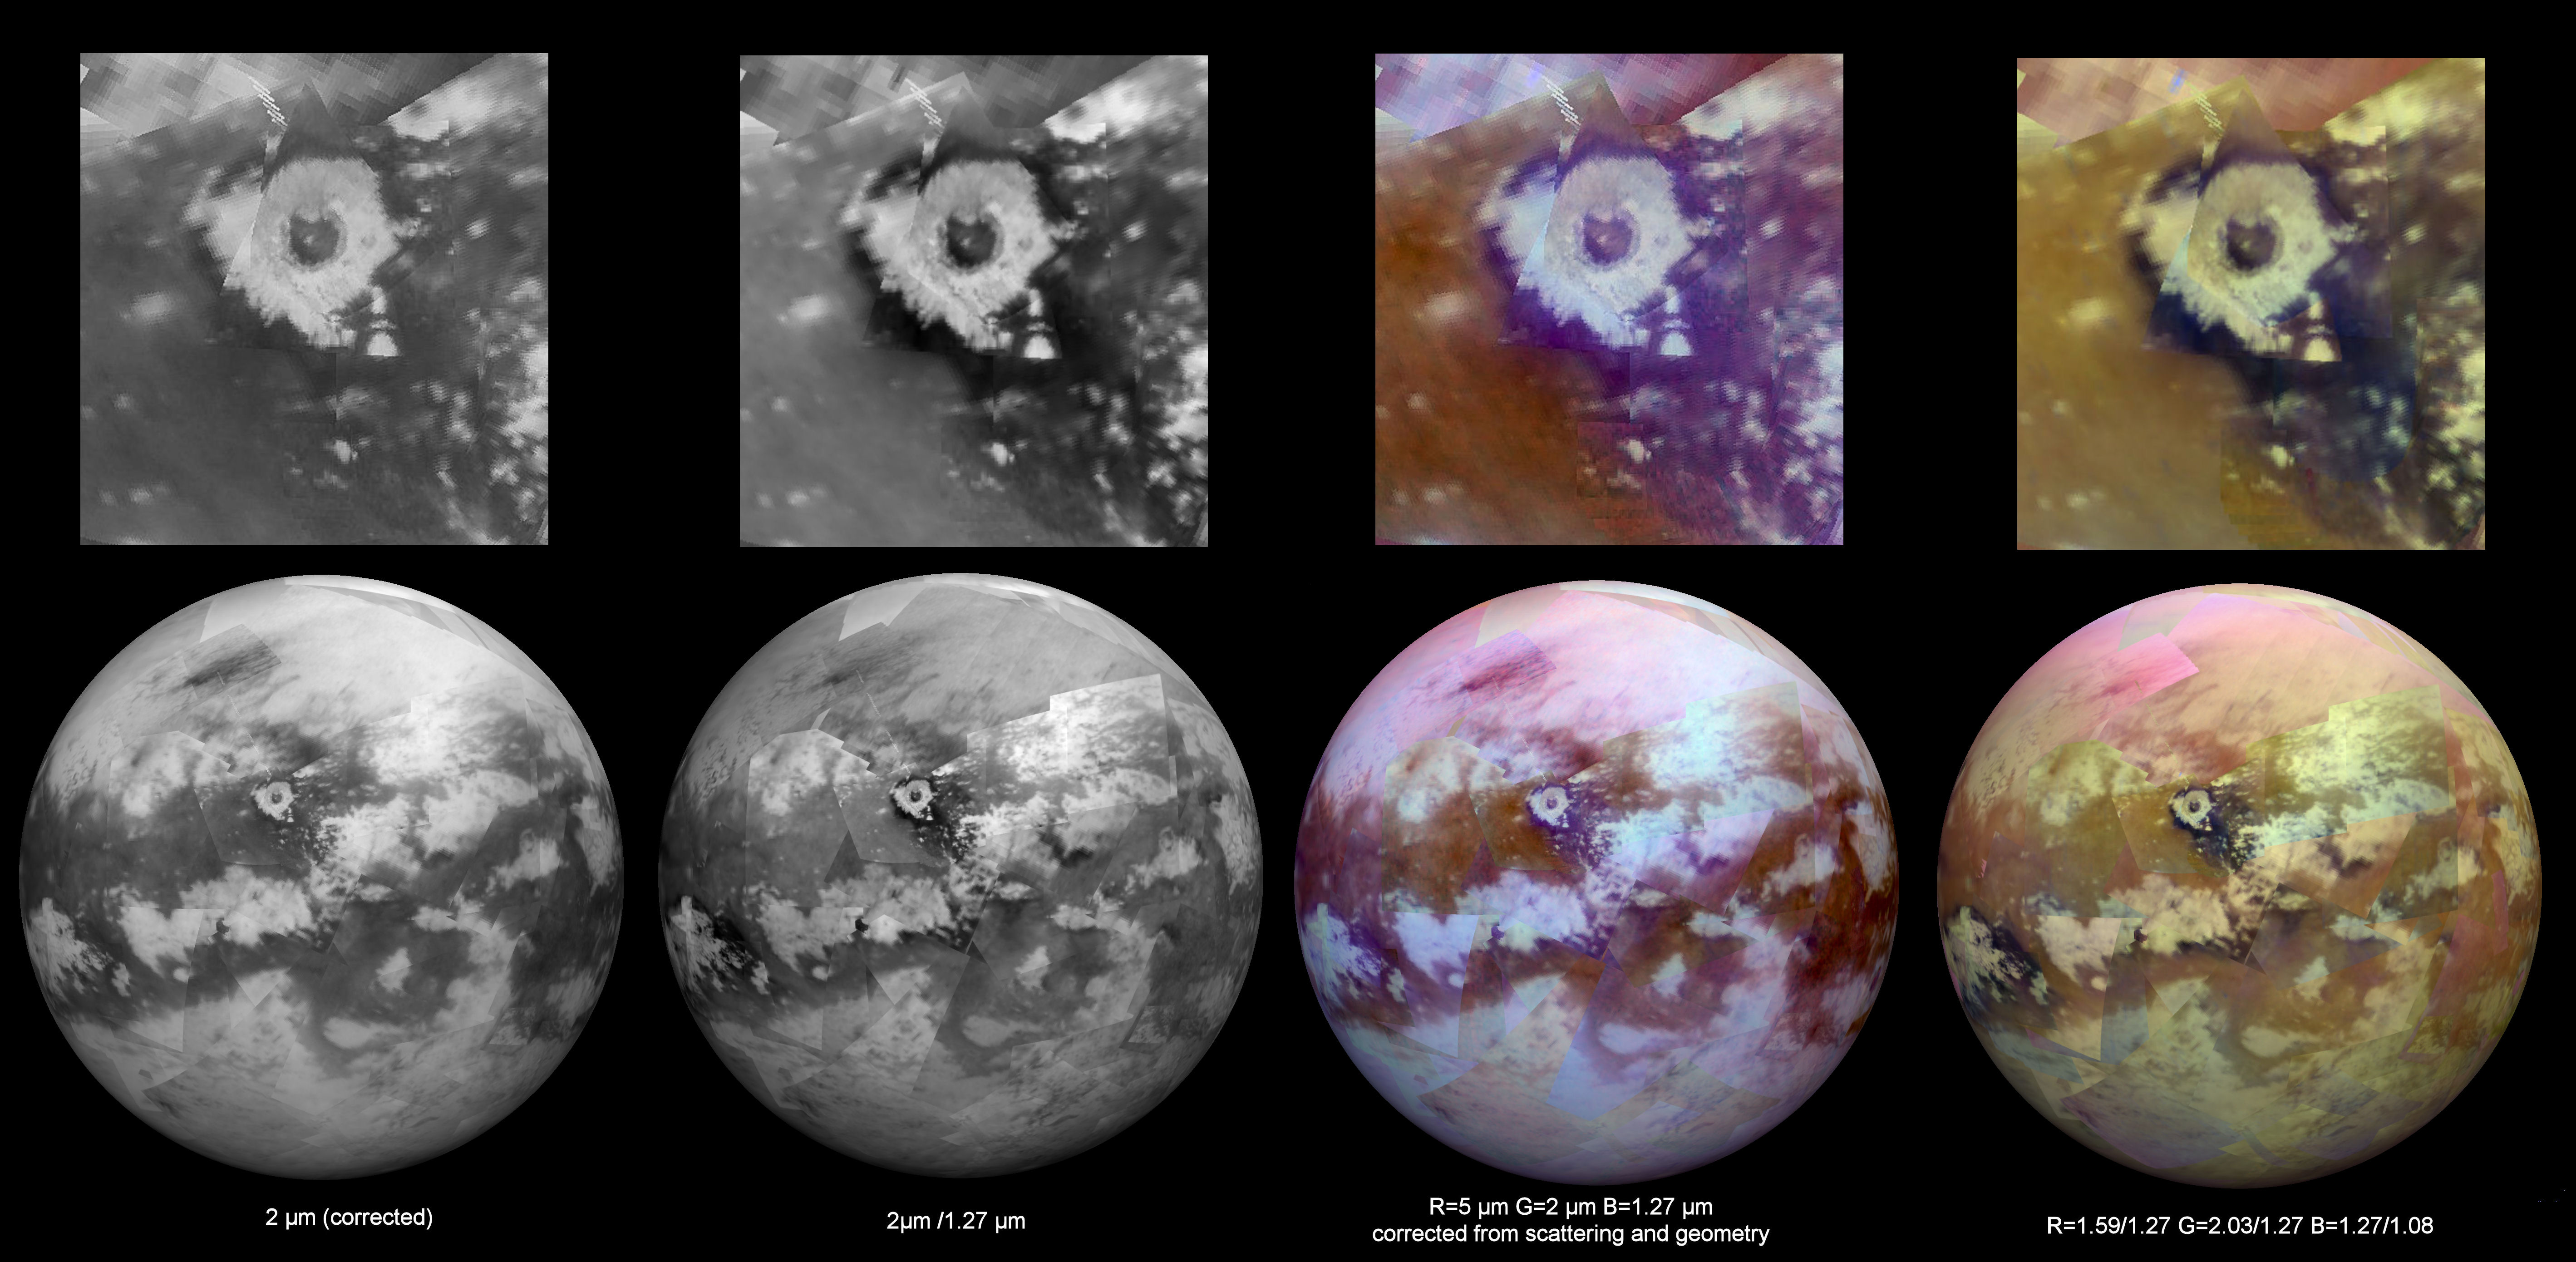

Working Toward ‘Seamless’ Infrared Maps of Titan

Figure 1

Each of these two montages shows four synthetic views of Titan created using data acquired by the visual and infrared mapping spectrometer (VIMS) on board NASA’s Cassini spacecraft between 2004 and 2015. These views demonstrate some of the progress researchers have made in creating smooth-looking maps of Titan from the multitude of different VIMS observations made under a wide variety of lighting and viewing conditions.

Cassini has flown past Titan about once per month, on average, since 2004, in order to observe the giant moon and to take advantage of its gravity for shaping the spacecraft’s trajectory. With each flyby, VIMS has a brief opportunity to add small pieces to the instrument’s overall mapping coverage of Titan.

Producing a seamless global map of Titan is a challenging task, because observing conditions can vary greatly between each flyby. Among these variations are changes in the angle of the sun with respect to the surface and in the spacecraft’s viewing direction. Such variations can make it even more difficult to remove the effects of scattering and absorption of light by Titan’s thick, hazy atmosphere. These effects can also influence how bright different areas of the surface appear. Seasonal changes may also have played a role in changing the appearance of Titan’s surface over the course of Cassini’s long mission. These factors create a complex problem that researchers are still working to solve.

In each montage, the images from left to right present different views that demonstrate the broad spectral capability of the VIMS instrument. The upper row of images in each montage shows a particular region of interest; one features the 50-mile-wide (80-kilometer-wide) Sinlap impact crater, while the other focuses on the region surrounding the landing site for ESA’s Huygens probe. The lower row of images features maps of the hemispheres in which these regions are located.

The images at far left show the surface at 2 microns, a wavelength where the atmosphere is quite transparent to infrared light.

The views at the next position are spectral ratio images — in which an image at one wavelength is divided by an image at another wavelength. This technique can be used to emphasize subtle spectral variations on the surface, some of which are related to differences in composition.

The third view is a color composite with light at 5 microns shown in red, 2 microns shown in green and 1.27 microns shown in blue. (All component images were corrected for atmospheric and photometric effects.)

The final (rightmost) views are color composites created using ratios that divide the brightness of the surface in one set (or band) of wavelengths by that of another set in order to produce the red, green and blue channels of a color composite image. Like spectral ratio images, these images may reveal differences in the nature of surface materials.

The Cassini mission is a cooperative project of NASA, ESA (the European Space Agency) and the Italian Space Agency. The Jet Propulsion Laboratory, a division of the California Institute of Technology in Pasadena, manages the mission for NASA’s Science Mission Directorate, Washington. The Cassini orbiter and its two onboard cameras were designed, developed and assembled at JPL. The visual and infrared mapping spectrometer team is based at the University of Arizona.

Credit: NASA/JPL-Caltech/University of Arizona/LPGNantes